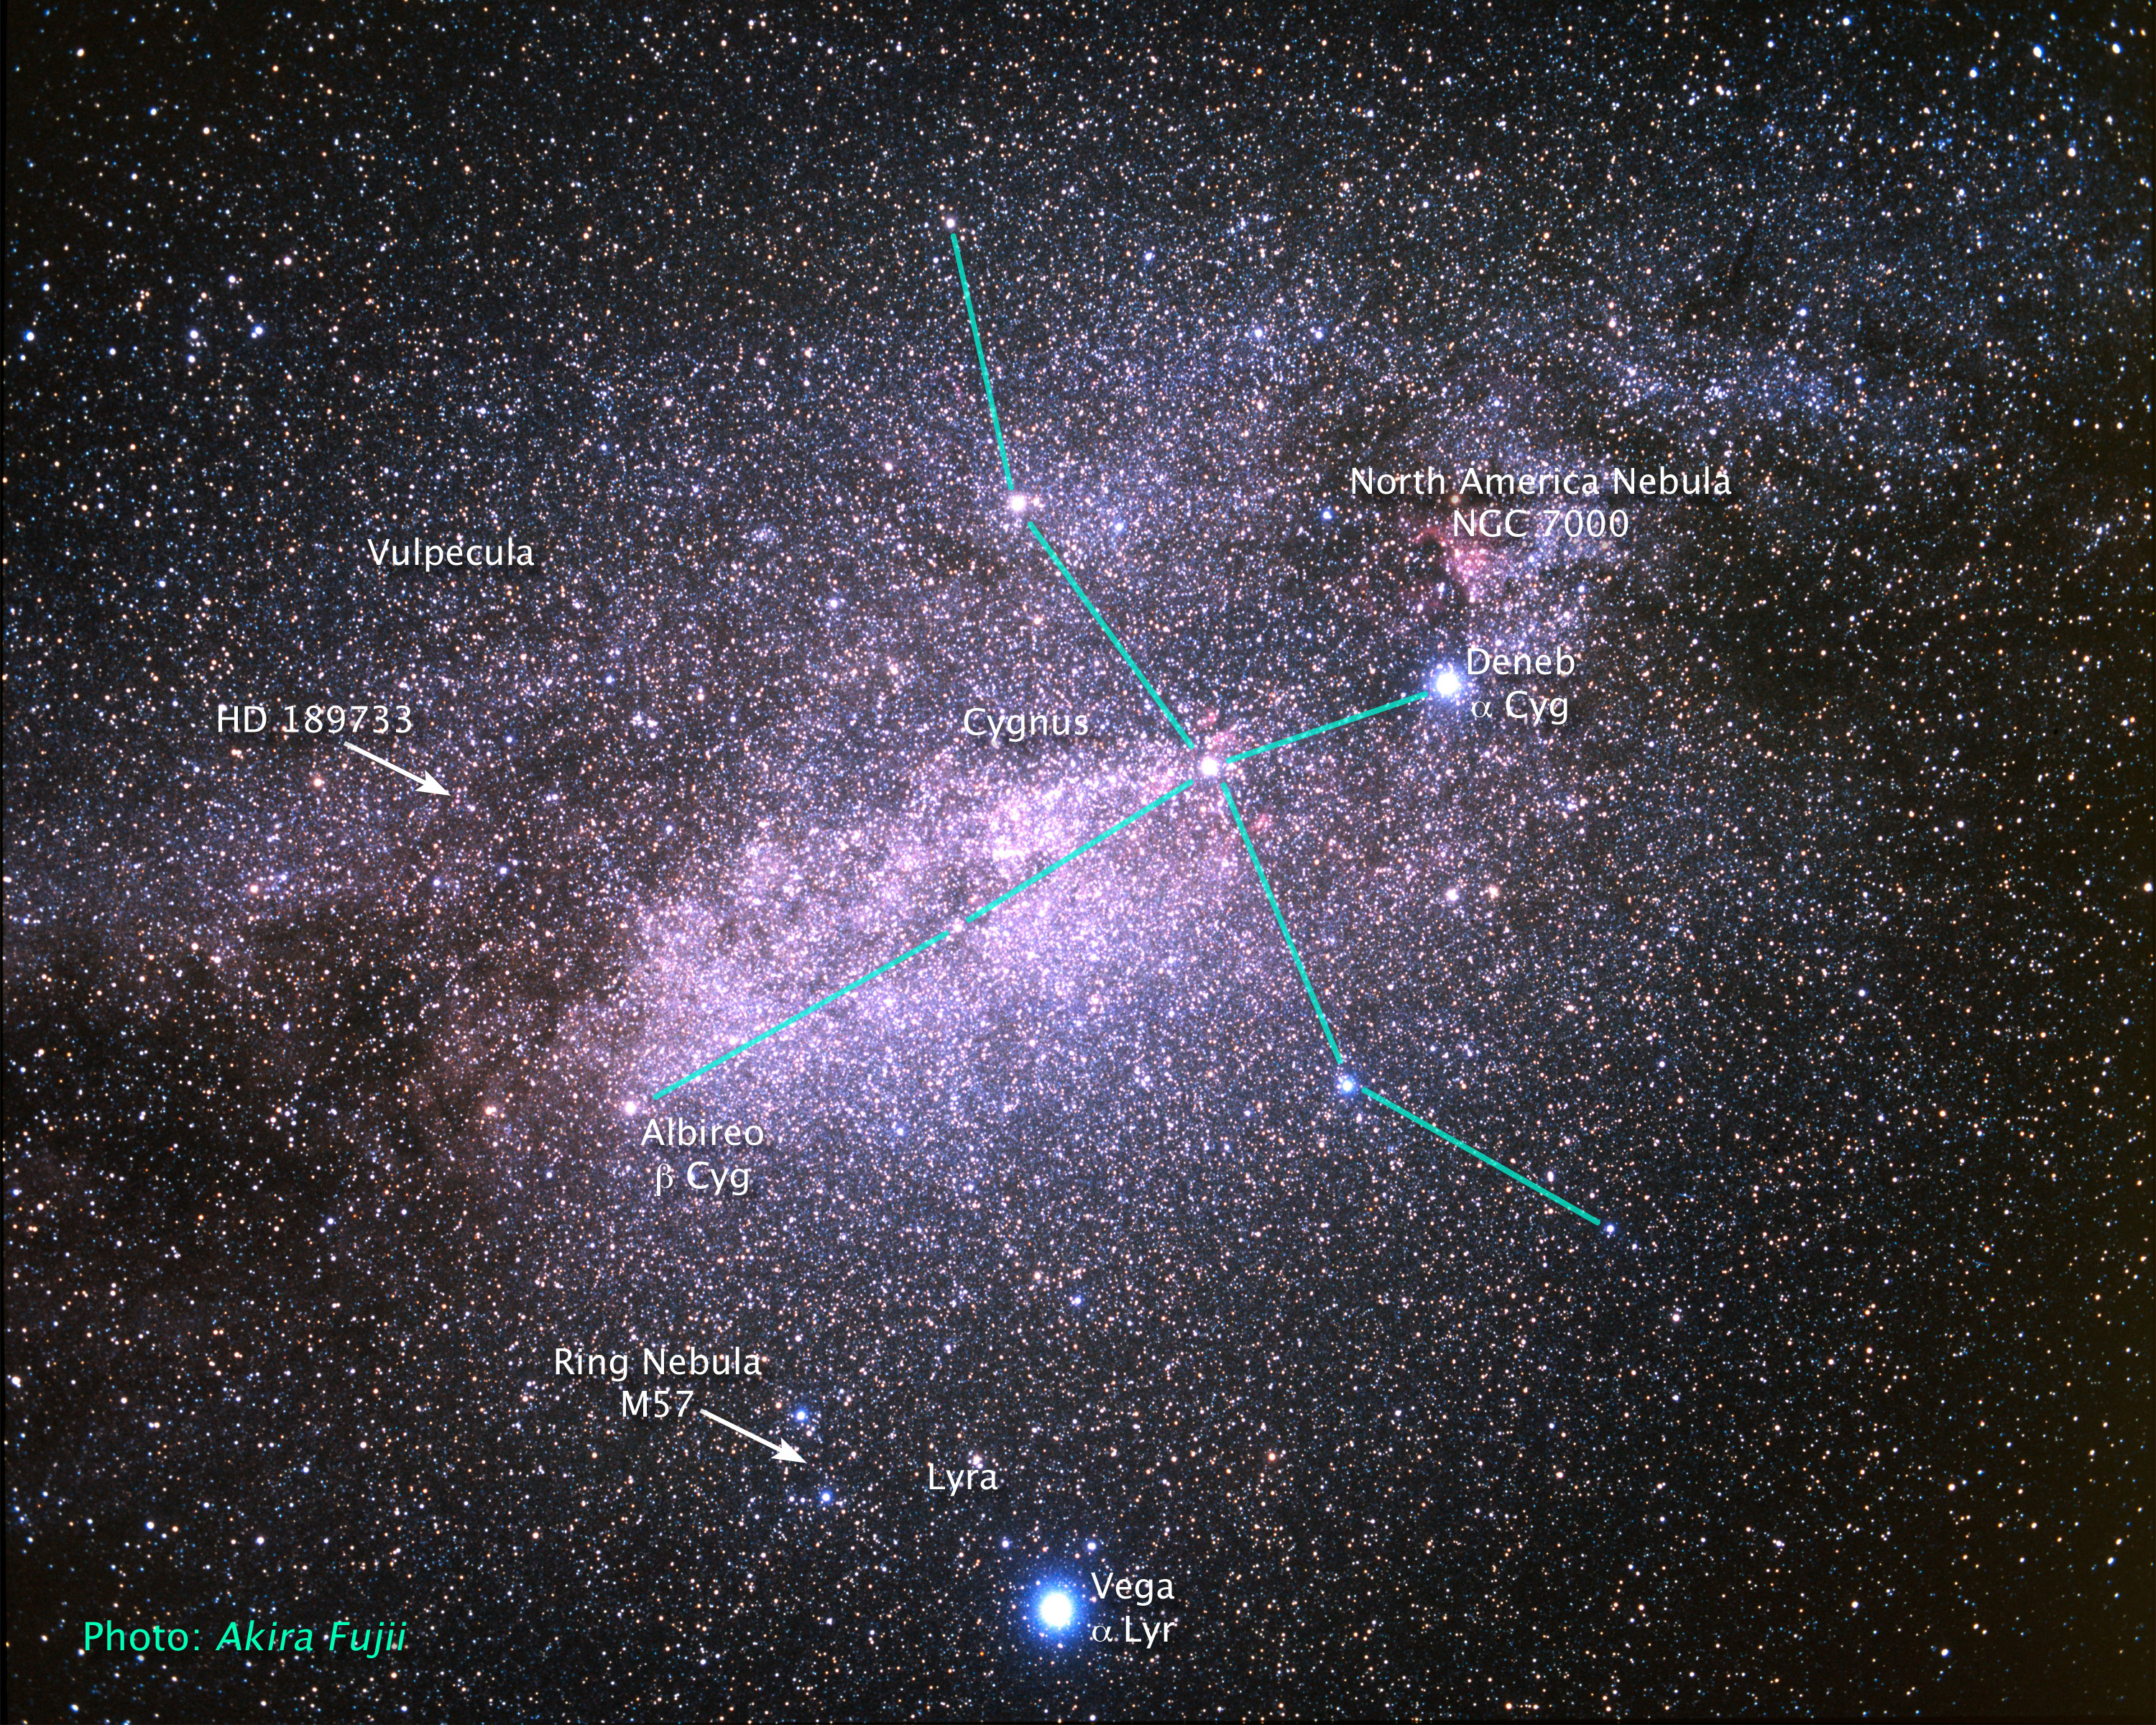

Location of Star HD 189733 on the Sky

Object Name: HD 189733

Credit: NASA, ESA, A. Fujii, and Z. Levay (STScI)